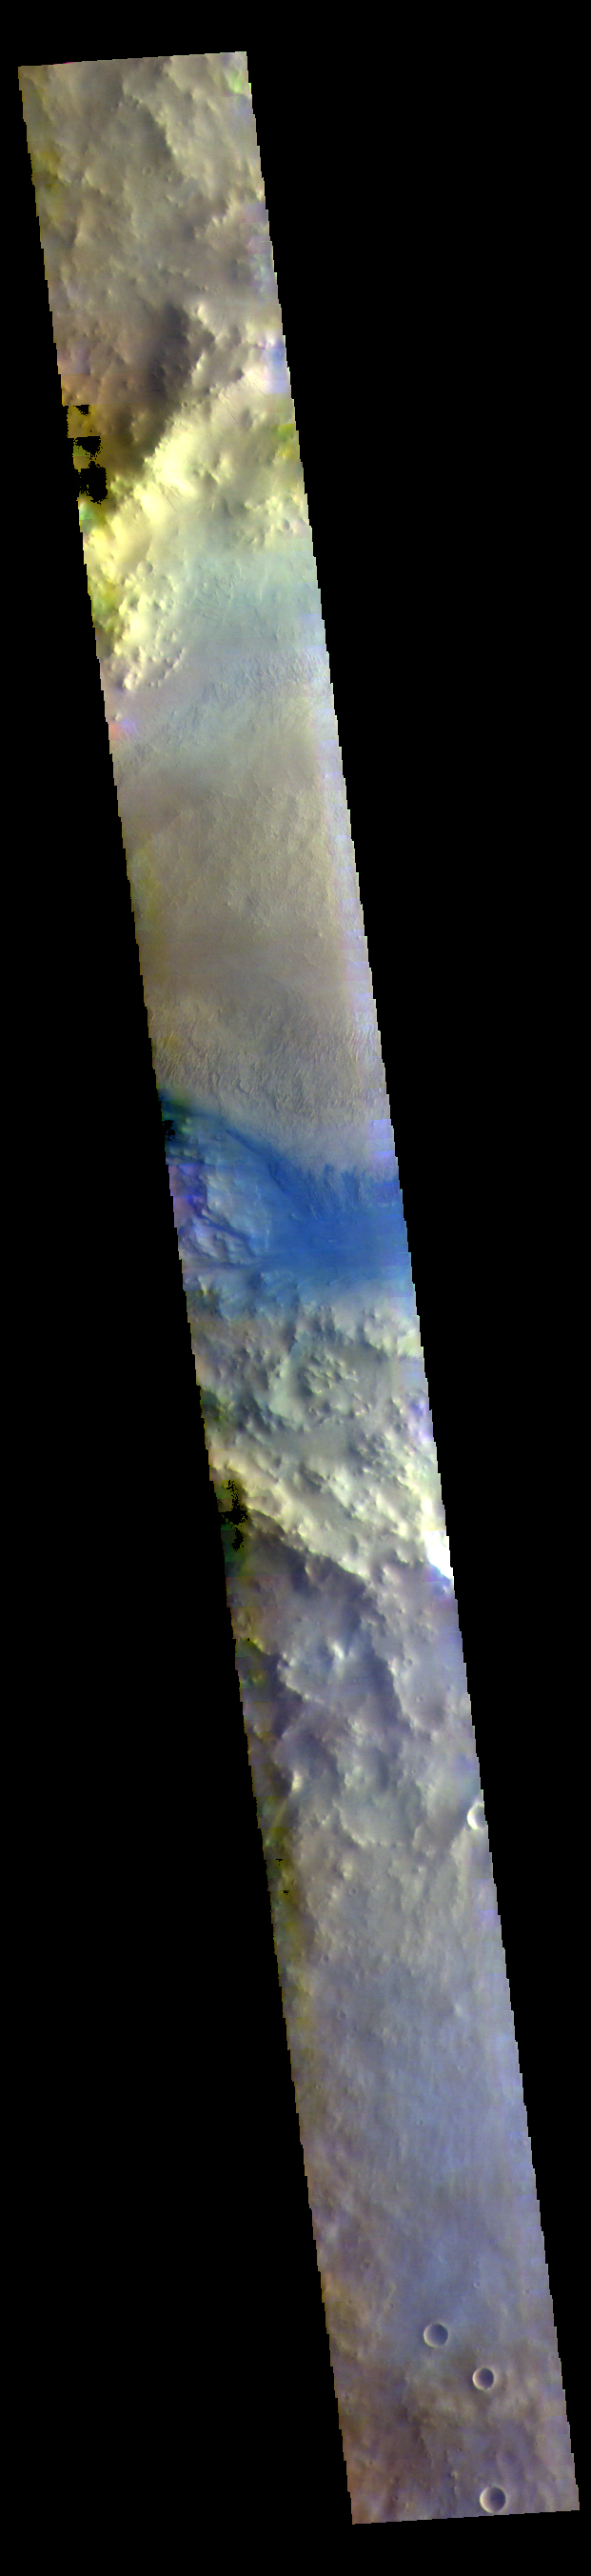

Terra Sabaea Crater – False Color

Part of a large crater fills the center of this VIS image. In this false color image the dark blue material is basaltic sand. The sands are located between the crater rim and a large mound of material on the floor of the crater.

The THEMIS VIS camera contains 5 filters. The data from different filters can be combined in multiple ways to create a false color image. These false color images may reveal subtle variations of the surface not easily identified in a single band image.

Credit: NASA/JPL-Caltech/ASU